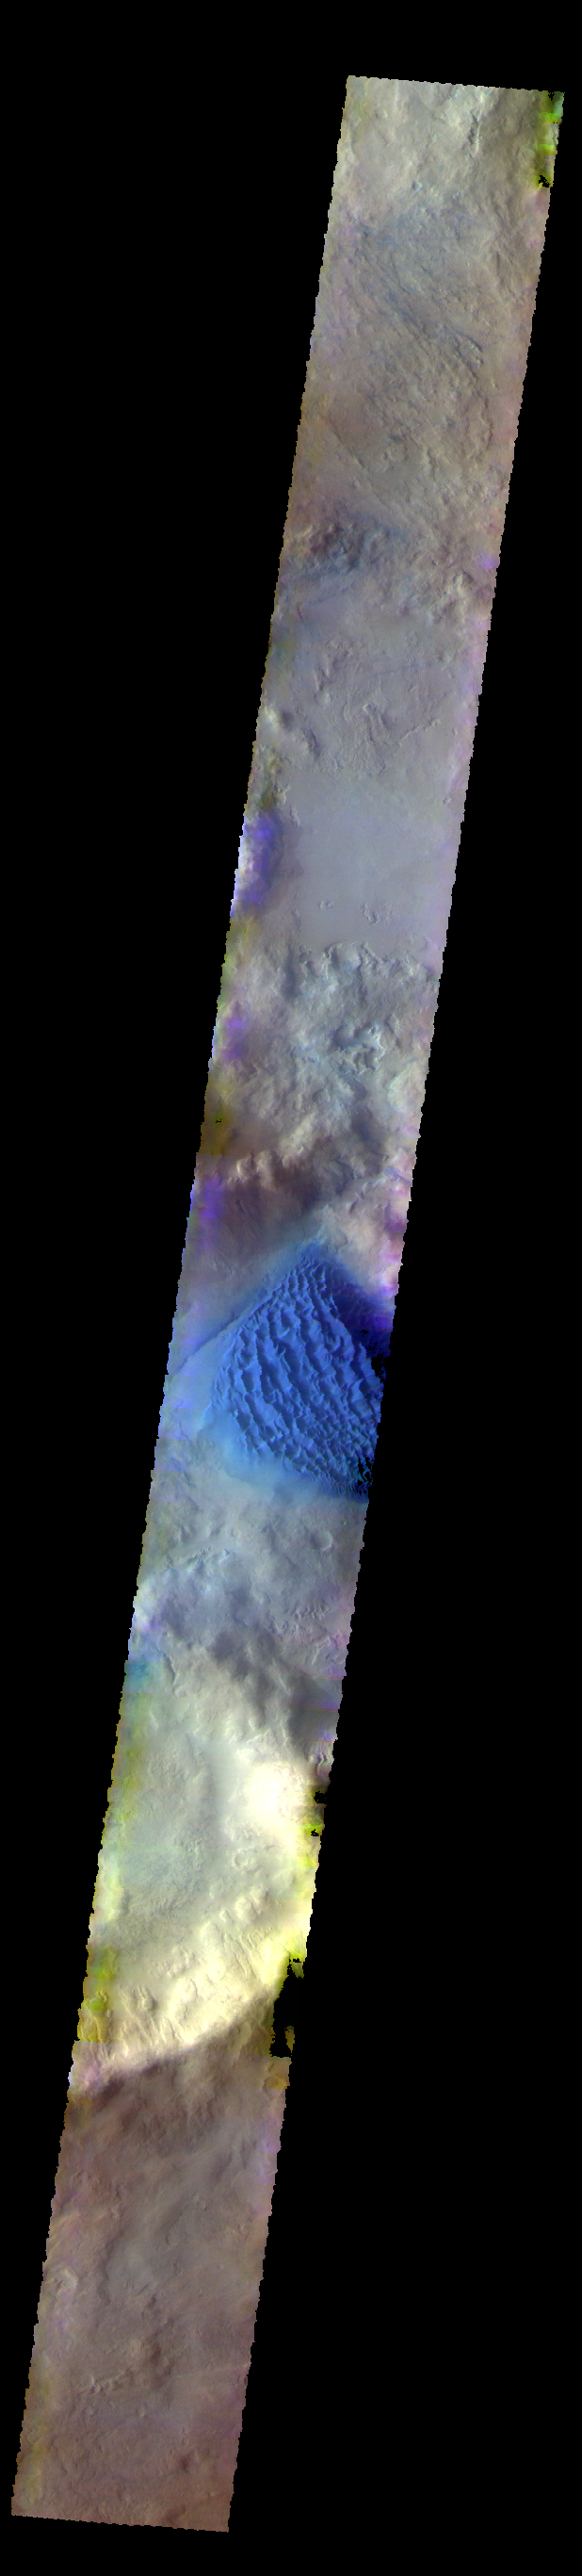

Matara Crater Dunes – False Color

The THEMIS VIS camera contains 5 filters. The data from different filters can be combined in multiple ways to create a false color image. These false color images may reveal subtle variations of the surface not easily identified in a single band image. Today’s false color image shows the dune field on the floor of Matara Crater in Noachis Terra.

Credit: NASA/JPL-Caltech/ASU